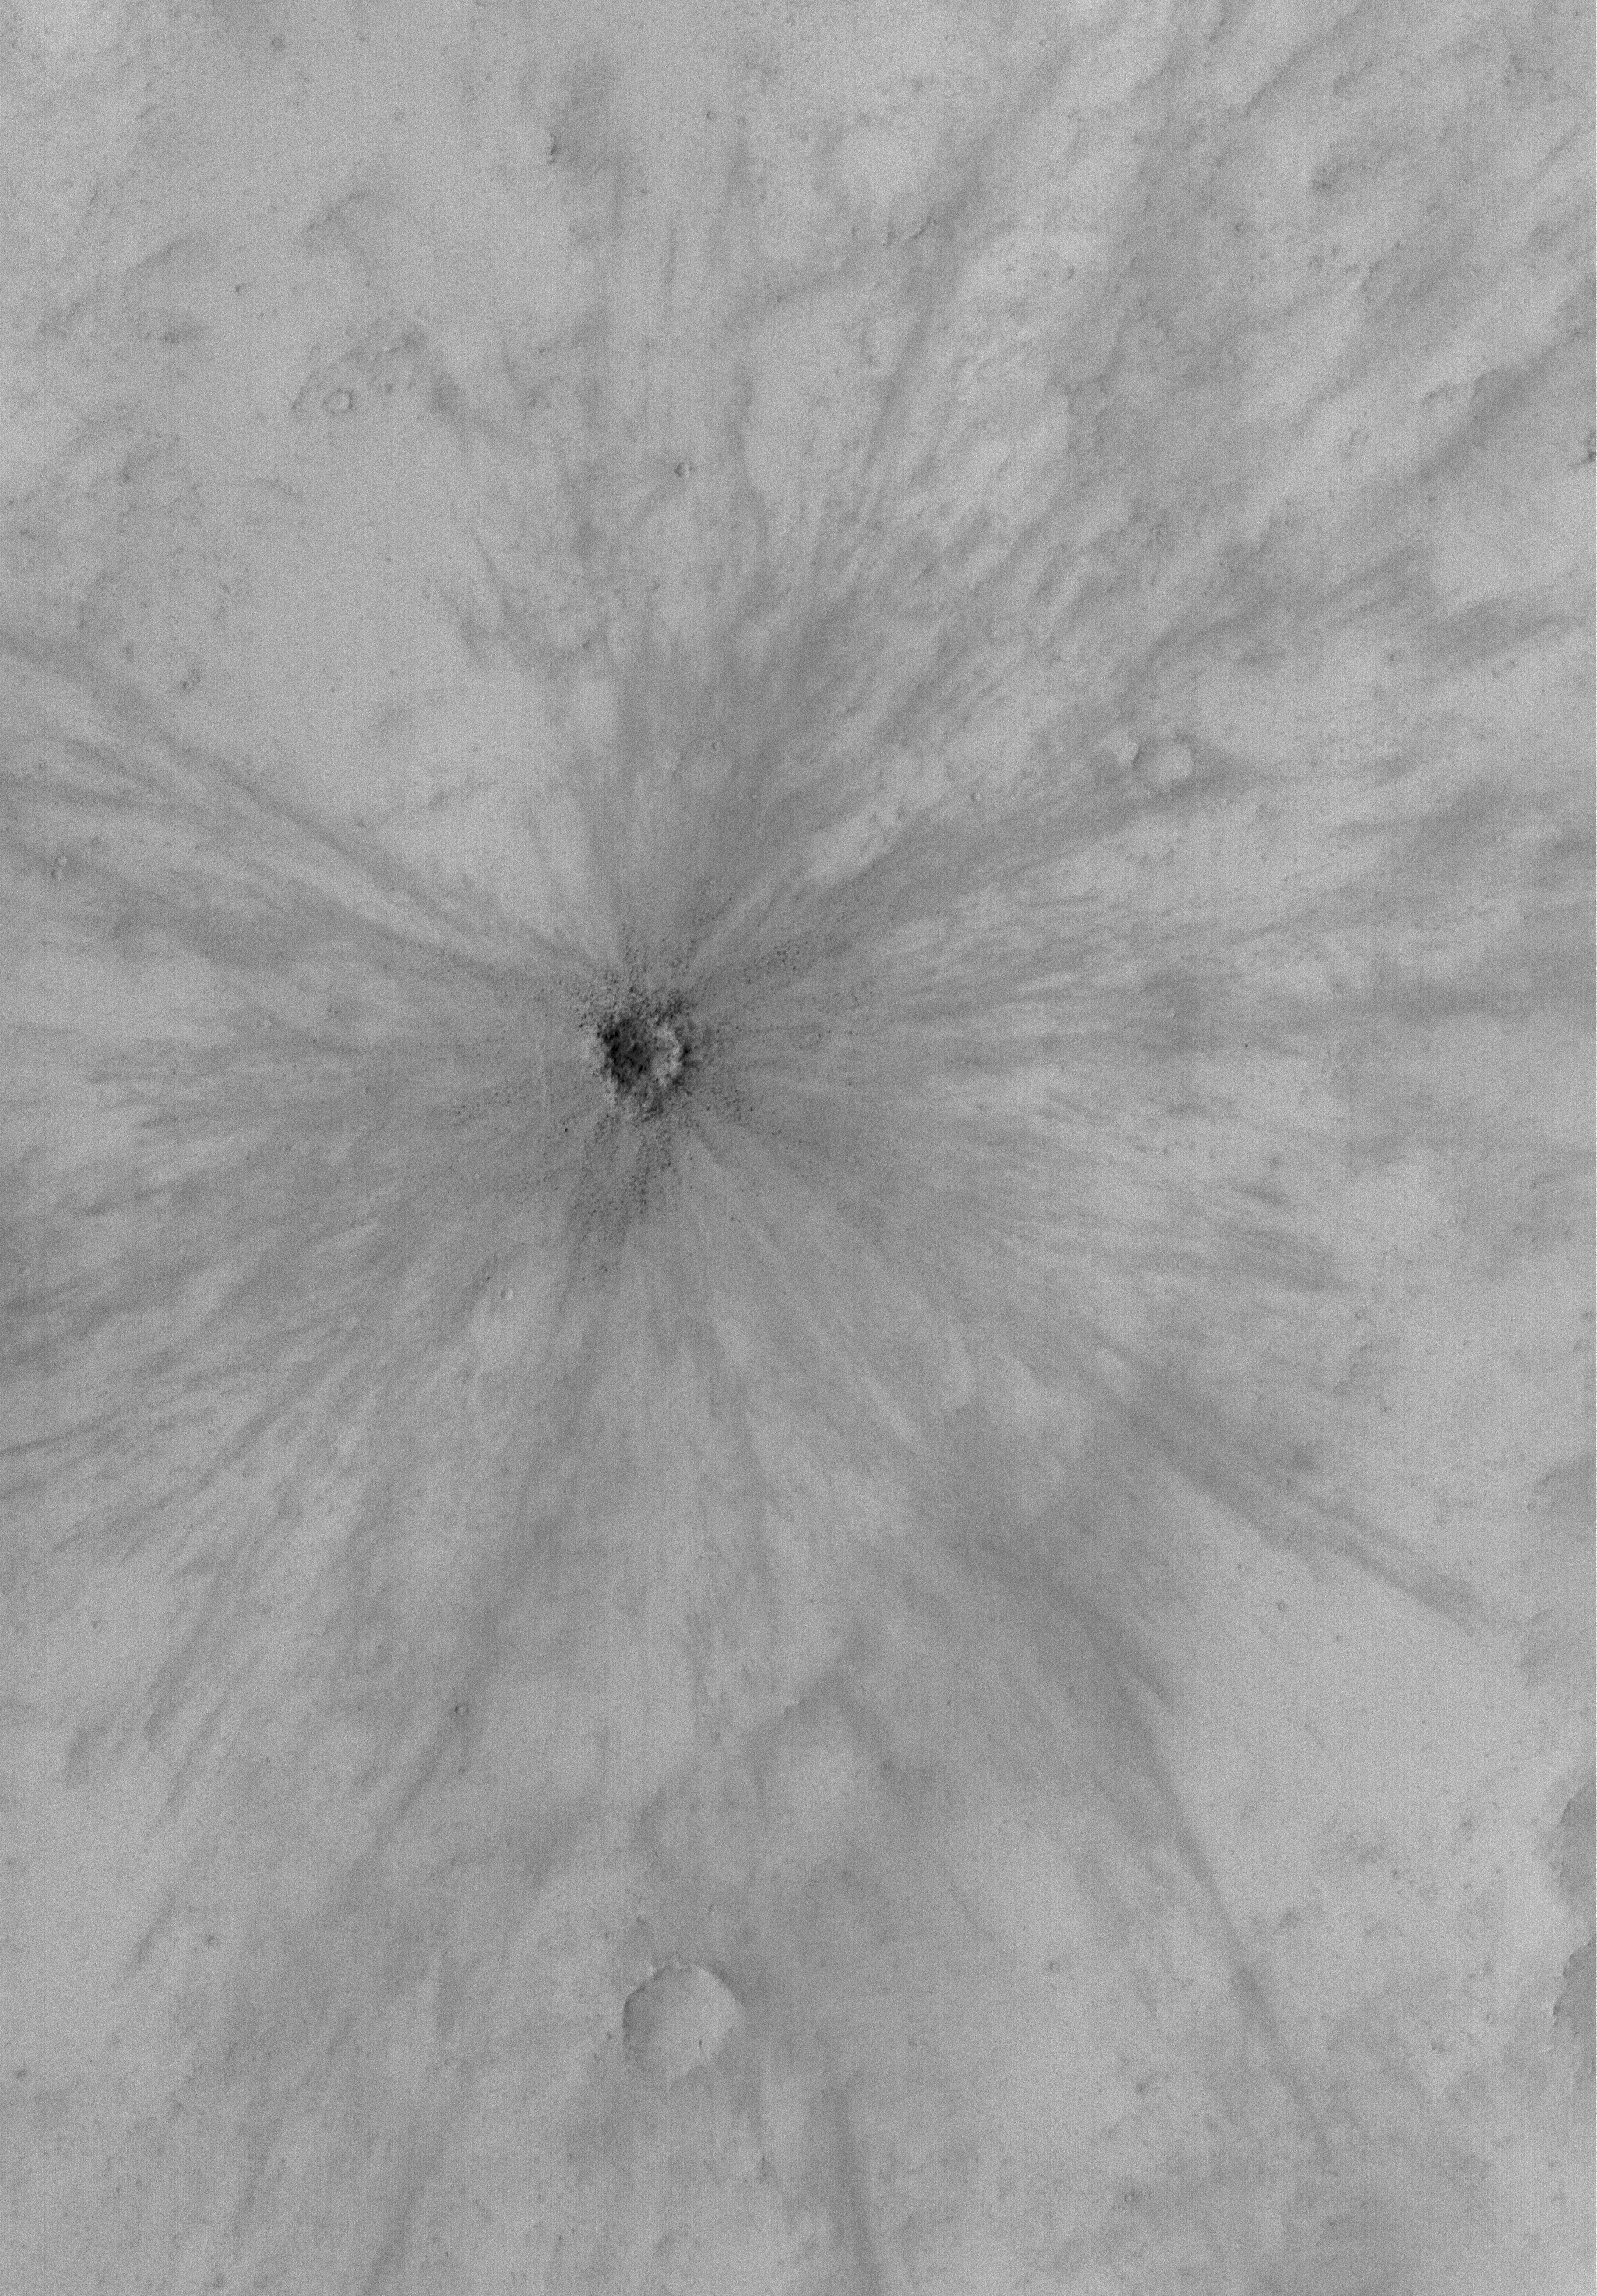

Fresh Crater

30 July 2004
This full-resolution (1.5 meters, 5 feet, per pixel) Mars Global Surveyor (MGS) Mars Orbiter Camera (MOC) image shows a fairly small, fresh meteor impact crater in far southeastern Arabia Terra. The crater’s bowl, rim, and ejecta exhibit numerous boulders. The image covers an area about 3 km (1.9 mi) wide and is located near 6.9°S, 317.1°W. Sunlight illuminates the terrain from the left.

Credit: NASA/JPL/Malin Space Science Systems